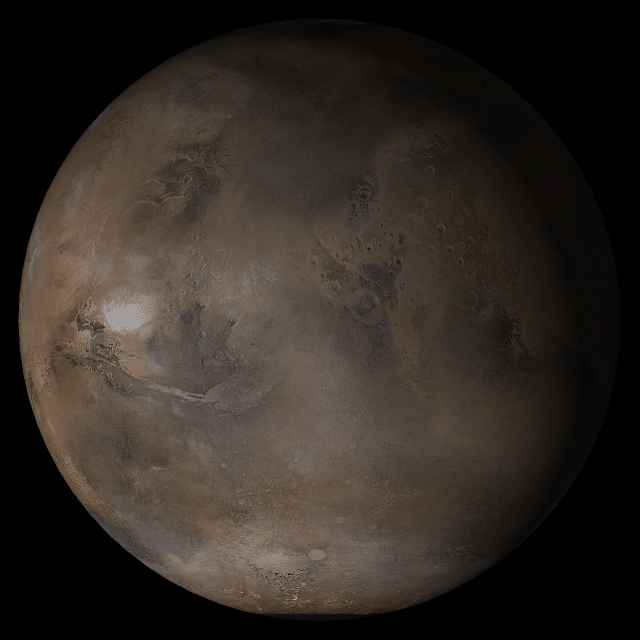

Mars at Ls 160°: Acidalia/Mare Erythraeum

8 February 2005
This picture is a composite of Mars Global Surveyor (MGS) Mars Orbiter Camera (MOC) daily global images acquired at Ls 160° during a previous Mars year. This month, Mars looks similar, as Ls 160° occurs in mid-February 2005. The picture shows the Acidalia/Mare Erythraeum face of Mars. Over the course of the month, additional faces of Mars as it appears at this time of year are being posted for MOC Picture of the Day. Ls, solar longitude, is a measure of the time of year on Mars. Mars travels 360° around the Sun in 1 Mars year. The year begins at Ls 0°–the start of northern spring and southern summer.

Season: Northern Summer/Southern Winter

Credit: NASA/JPL/Malin Space Science Systems